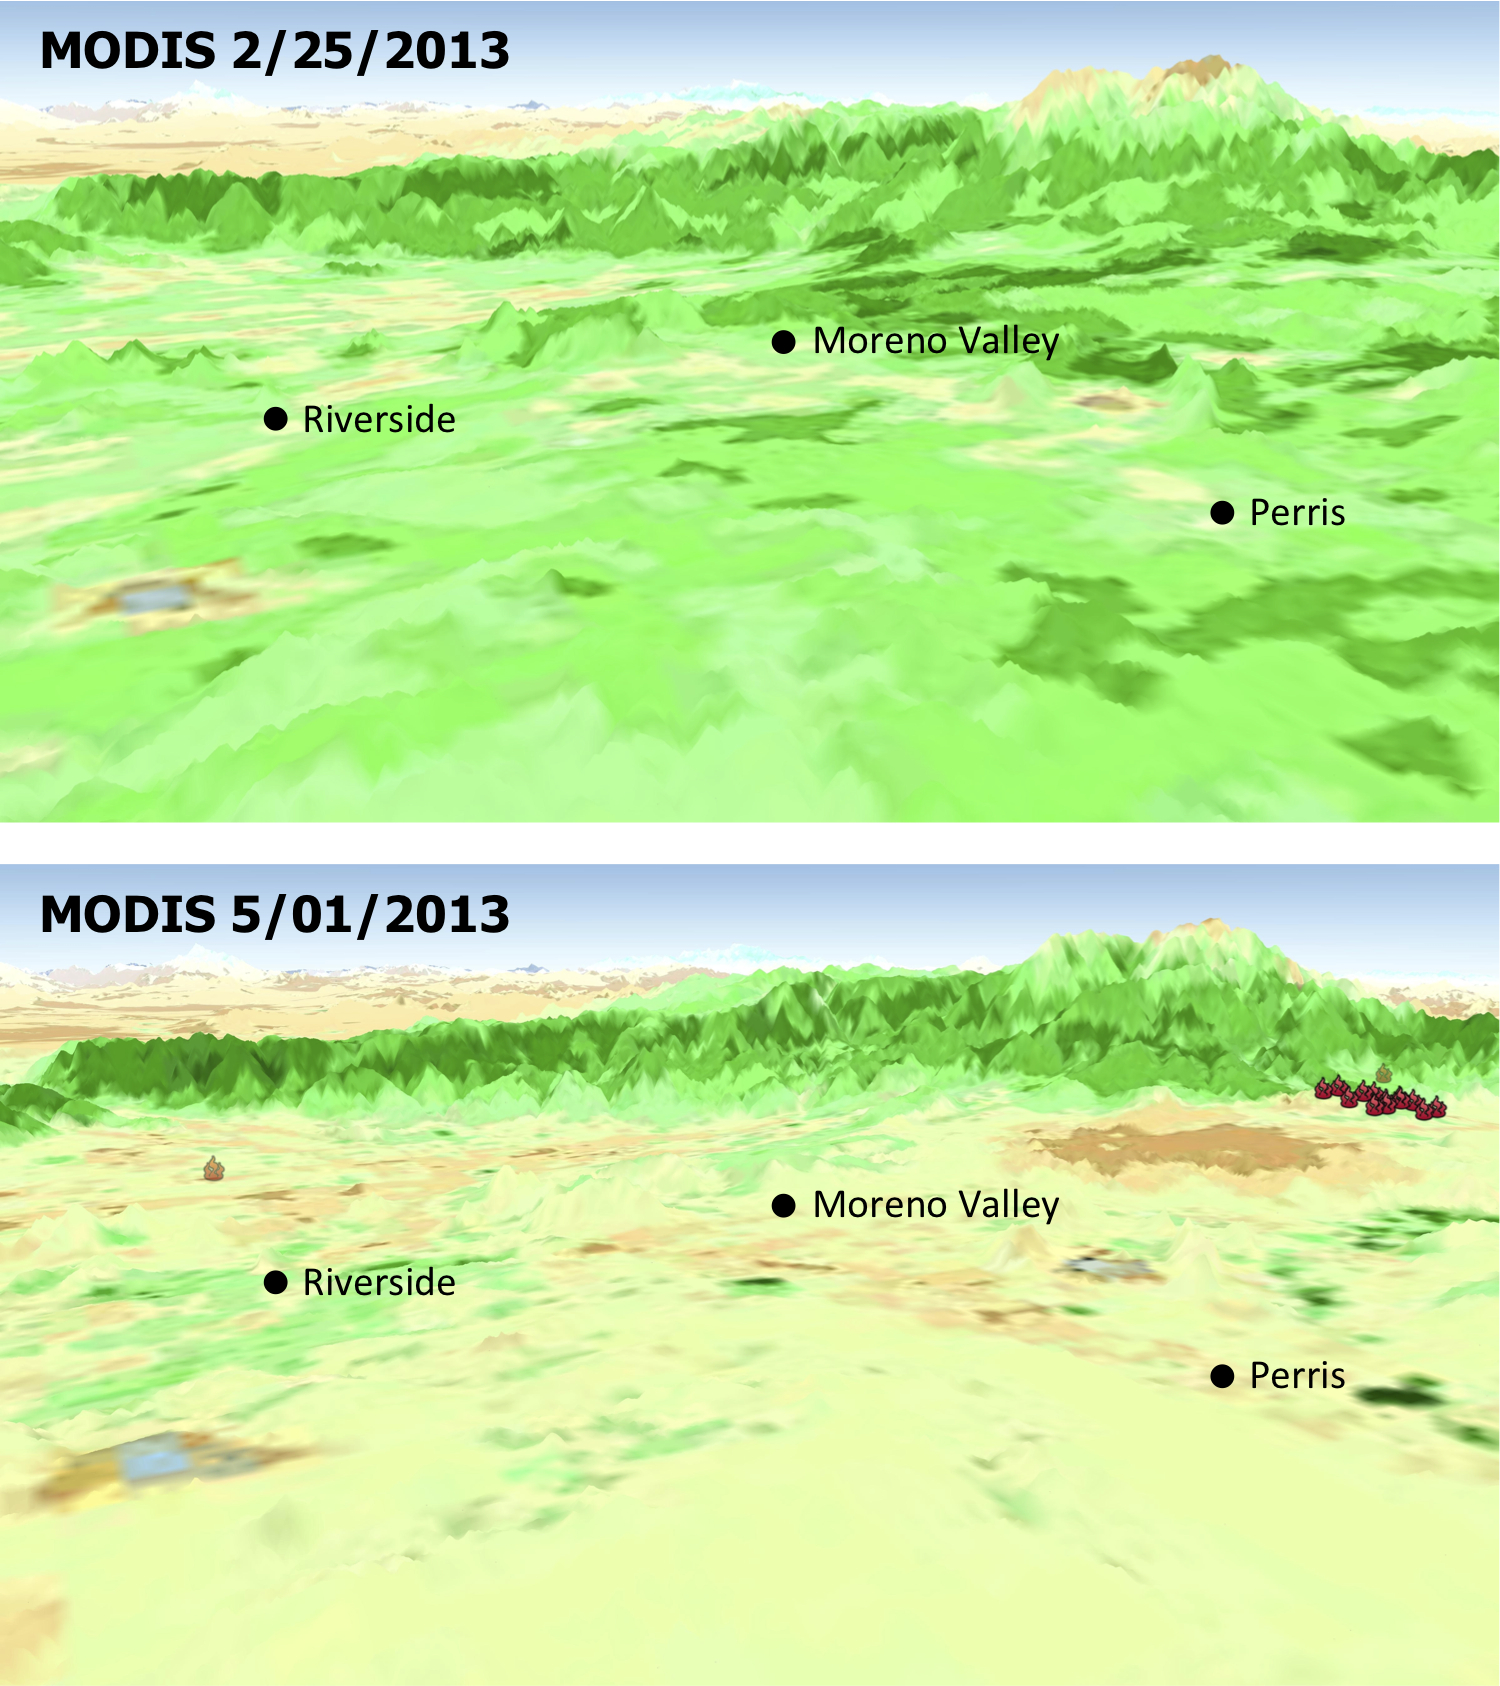

MODIS Satellite See Double Jeopardy for Socal Fire Season

The quick dry-out of vegetation in Southern California this year is depicted in this pair of images from the Moderate Resolution Imaging Spectroradiometer (MODIS) sensor on NASA’s Aqua spacecraft. MODIS measurements show more vegetation with greener areas on Feb. 25, 2013 (upper panel), compared to those on May 1, 2013 (lower panel), which is the nominal start date for fire season in Southern California. Locations where multiple wildfires erupted in late April and May 1 are marked.

New insights into two factors that are creating a potentially volatile Southern California wildfire season come from an ongoing project using NASA and Indian satellite data by scientists at NASA’s Jet Propulsion Laboratory, Pasadena, Calif.; and Chapman University, Orange, Calif.

The scientists tracked the relationship between rainfall and the growth and drying-out of vegetation in recent months, during an abnormally dry year. They found the timing of rains triggered regional vegetation growth in January and early February, which then dried out faster than normal during a period of low rainfall, strong winds and high temperatures in March and April. The combination likely elevates wildfire risks by increasing available fuel.

The two institutions are combining satellite datasets to monitor moisture changes in vegetation and soil across Southern California’s vast wilderness areas in order to identify early warning signs of potential wildfires. The scientists are using measurements of soil moisture change from the Indian Oceansat-2 satellite scatterometer (OSCAT) and of vegetation stress from the Moderate Resolution Imaging Spectroradiometer (MODIS) sensor on NASA’s Aqua satellite.

The MODIS instrument is managed by NASA’s Goddard Space Flight Center, Greenbelt, Md. For further information, access the MODIS home page at http://modis.gsfc.nasa.gov.

The California Institute of Technology in Pasadena manages JPL for NASA.

Credit: NASA/JPL-Caltech/U.S. Forest Service